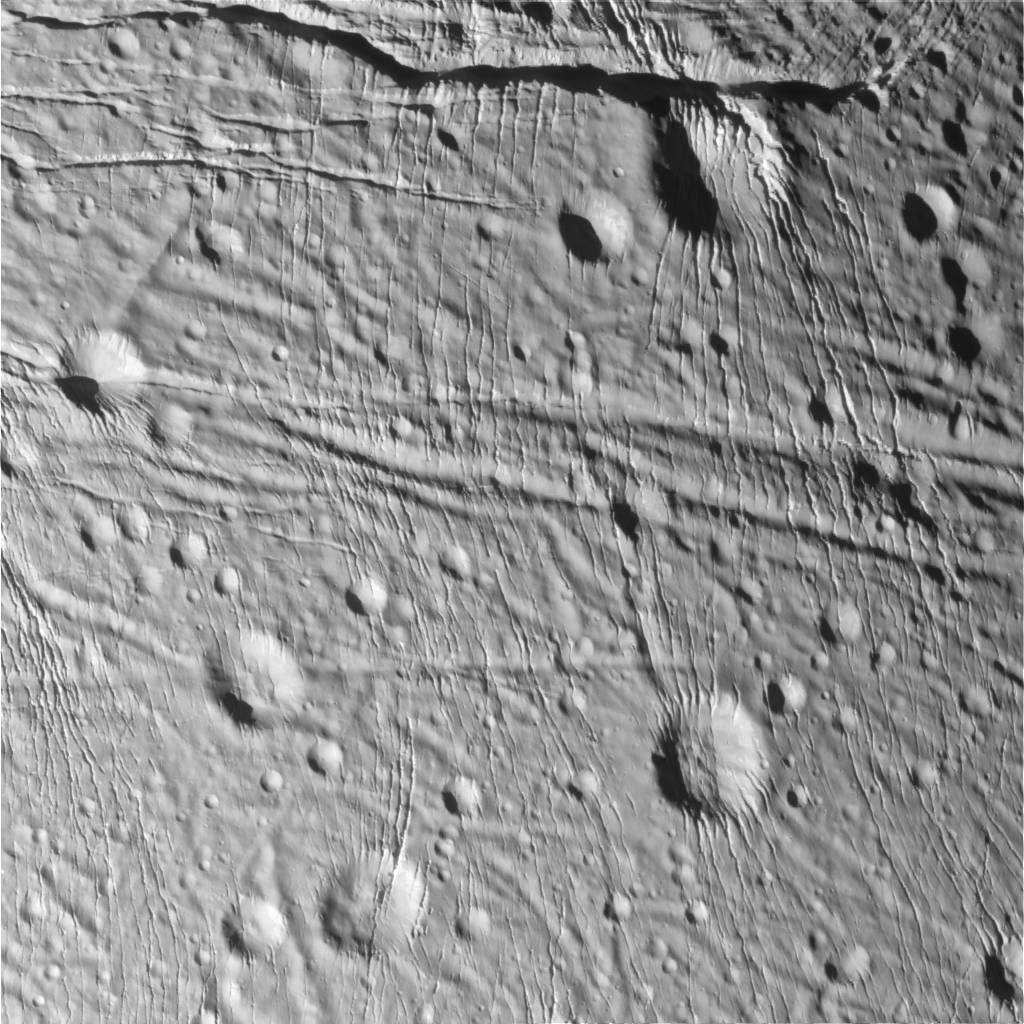

Sliced-up Craters

During its very close flyby of Enceladus on March 9, 2005, Cassini took high resolution images of the icy moon that are helping scientists interpret the complex topography of this intriguing little world.

This scene is an icy landscape that has been scored by tectonic forces. Many of the craters in this terrain have been heavily modified, such as the 10-kilometer-wide (6-mile-wide) crater near the upper right that has prominent north-south fracturing along its northeastern slope.

The image has been rotated so that north on Enceladus is up.

The image was taken in visible light with the narrow angle camera from a distance of about 11,900 kilometers (7,400 miles) from Enceladus and at a Sun-Enceladus-spacecraft, or phase, angle of 44 degrees. Pixel scale in the image is 70 meters (230 feet) per pixel.

A stereo version of the scene is also available (see PIA06216). The image has been contrast-enhanced to aid visibility.

The Cassini-Huygens mission is a cooperative project of NASA, the European Space Agency and the Italian Space Agency. The Jet Propulsion Laboratory, a division of the California Institute of Technology in Pasadena, manages the mission for NASA’s Science Mission Directorate, Washington, D.C. The Cassini orbiter was designed, developed and assembled at JPL. The magnetometer team is based at Imperial College in London, working with team members from the United States and Germany.

Credit: NASA/JPL/Space Science Institute